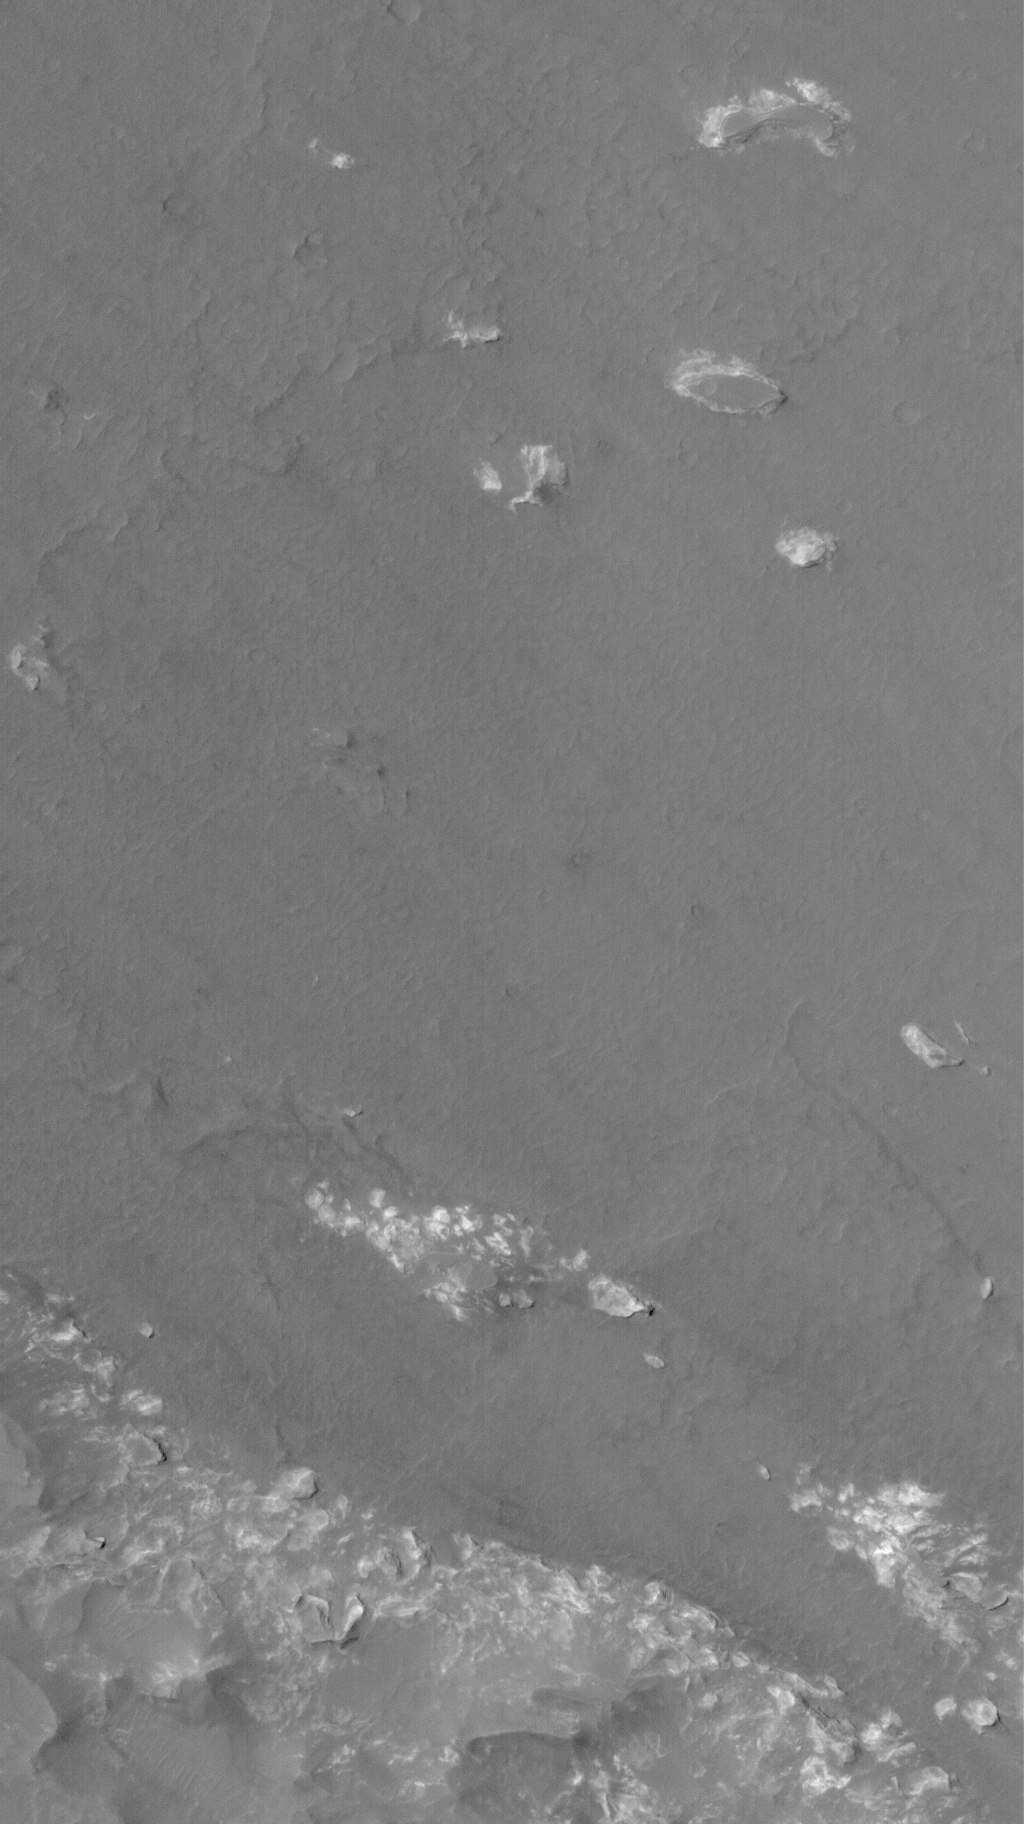

Bits and Pieces

19 August 2006
This Mars Global Surveyor (MGS) Mars Orbiter Camera (MOC) image shows the contact between an area of light-toned rock and an expanse of darker-toned materials on the floor of Coprates Chasma. Remnants — bits and pieces — of the light-toned material are scattered throughout the scene, indicating that this material once covered everything in this area. Coprates is one of several chasms that comprise the giant Valles Marineris trough system.

Location near: 13.2°S, 61.8°W
Image width: ~3 km (~1.9 mi)
Illumination from: upper left
Season: Southern Autumn

Credit: NASA/JPL/Malin Space Science Systems